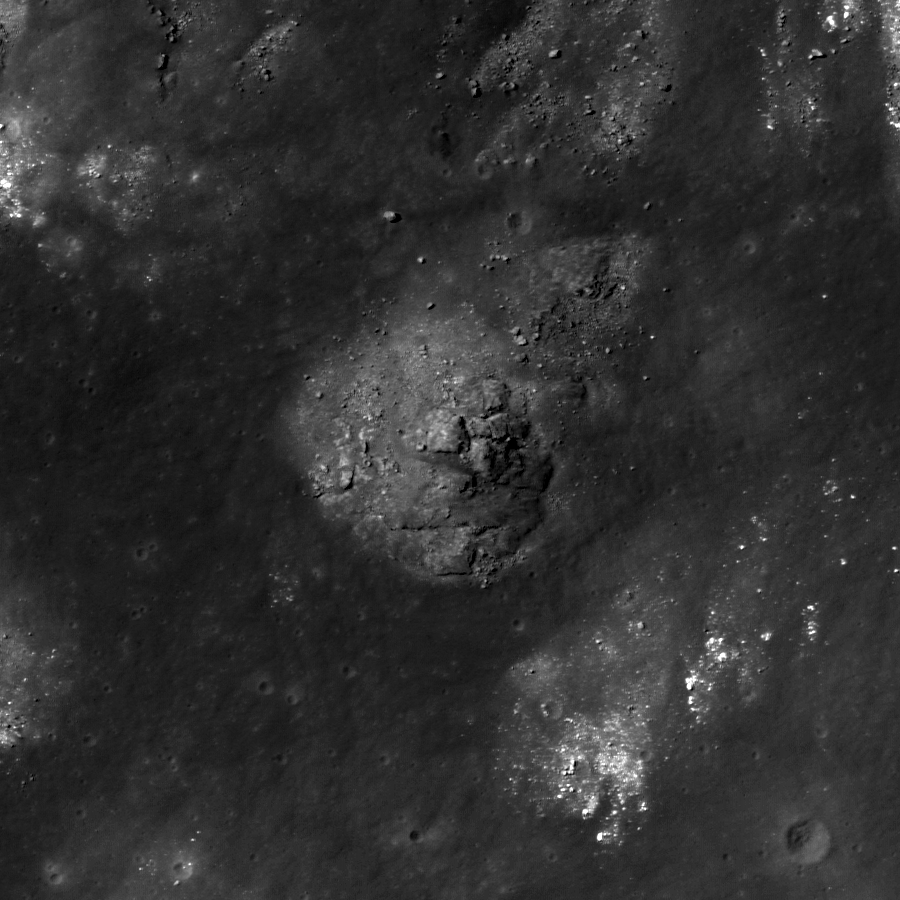

Gassendi A

Impact melt material inside of the crater Gassendi A, which intrudes into the northern rim of the larger crater Gassendi. LROC NAC image M107136013L, image width is 840 meters (2756 feet).

The crater Gassendi is 110 kilometers (68 miles) in diameter and located on the northern edge of Mare Humorum at 17.5°S, 39.9°W. Gassendi features an array of intersecting fractures on its floor, collectively known as the Rimae Gassendi. Some of the largest fractures are thousands of meters wide. The origin of these fractures in the floor of Gassendi is not known for certain. After the impact the floor of Gassendi was molten and as it cooled, a crust of solid material formed at the surface. As the entire crater floor continued to cool and settle into its final shape, fractures could have formed due to the forces caused by these changes.

NASA’s Goddard Space Flight Center built and manages the mission for the Exploration Systems Mission Directorate at NASA Headquarters in Washington. The Lunar Reconnaissance Orbiter Camera was designed to acquire data for landing site certification and to conduct polar illumination studies and global mapping. Operated by Arizona State University, LROC consists of a pair of narrow-angle cameras (NAC) and a single wide-angle camera (WAC). The mission is expected to return over 70 terabytes of image data.

Credit: NASA/GSFC/Arizona State University